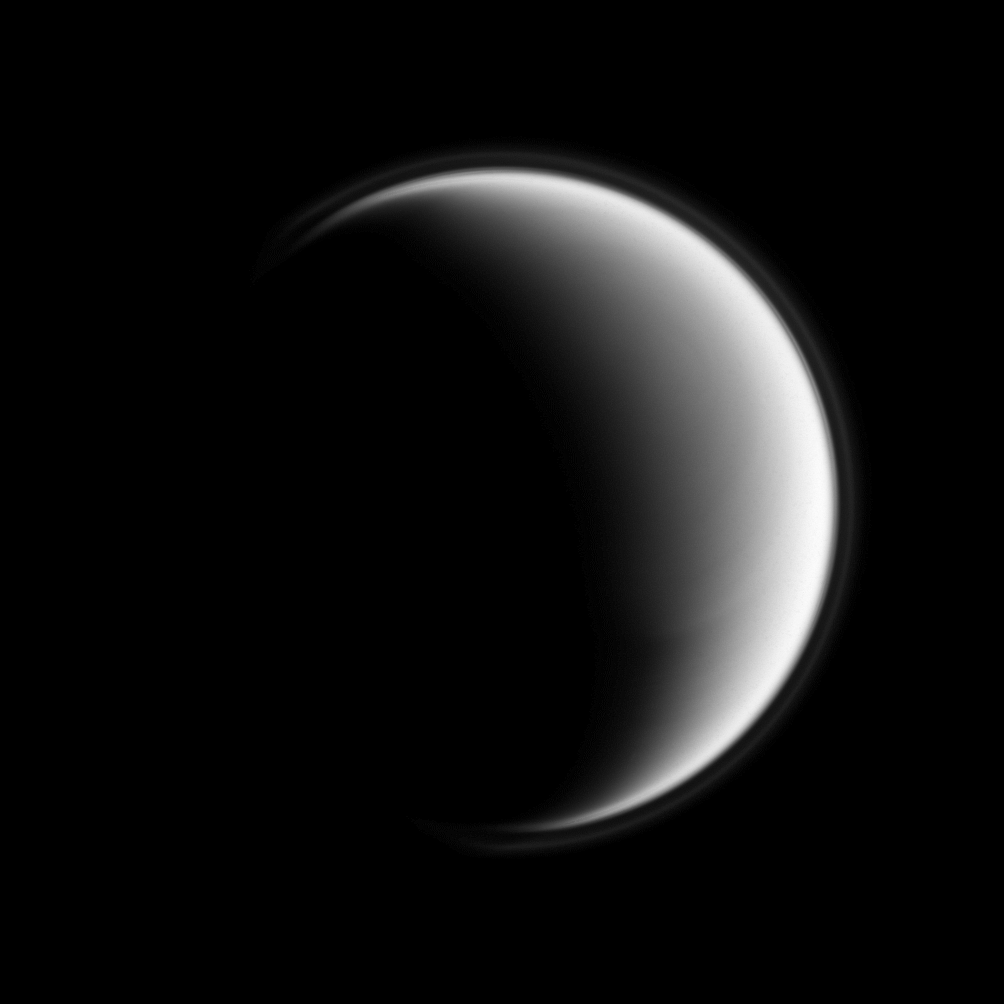

Atmospheric Halo

The Cassini spacecraft looks down on Titan’s north pole and unveils the moon’s upper-most atmospheric hazes, creating the appearance of a halo around Saturn’s largest moon.

For a color view of the atmosphere’s upper layers from another viewing geometry, see PIA11468.

Terrain seen here is on the trailing hemisphere of Titan (5,150 kilometers, or 3,200 miles across), which is facing Saturn. This view is centered on 54 degrees north latitude, 251 degrees west longitude. Titan’s north pole lies on the terminator about one-third of the way inward from the top of the image.

The image was taken in violet light with the Cassini spacecraft wide-angle camera on May 21, 2009. The view was obtained at a distance of approximately 147,000 kilometers (91,000 miles) from Titan and at a Sun-Titan-spacecraft, or phase, angle of 121 degrees. Image scale is 9 kilometers (6 miles) per pixel.

The Cassini-Huygens mission is a cooperative project of NASA, the European Space Agency and the Italian Space Agency. The Jet Propulsion Laboratory, a division of the California Institute of Technology in Pasadena, manages the mission for NASA’s Science Mission Directorate, Washington, D.C. The Cassini orbiter and its two onboard cameras were designed, developed and assembled at JPL. The imaging operations center is based at the Space Science Institute in Boulder, Colo.

Credit: NASA/JPL/Space Science Institute